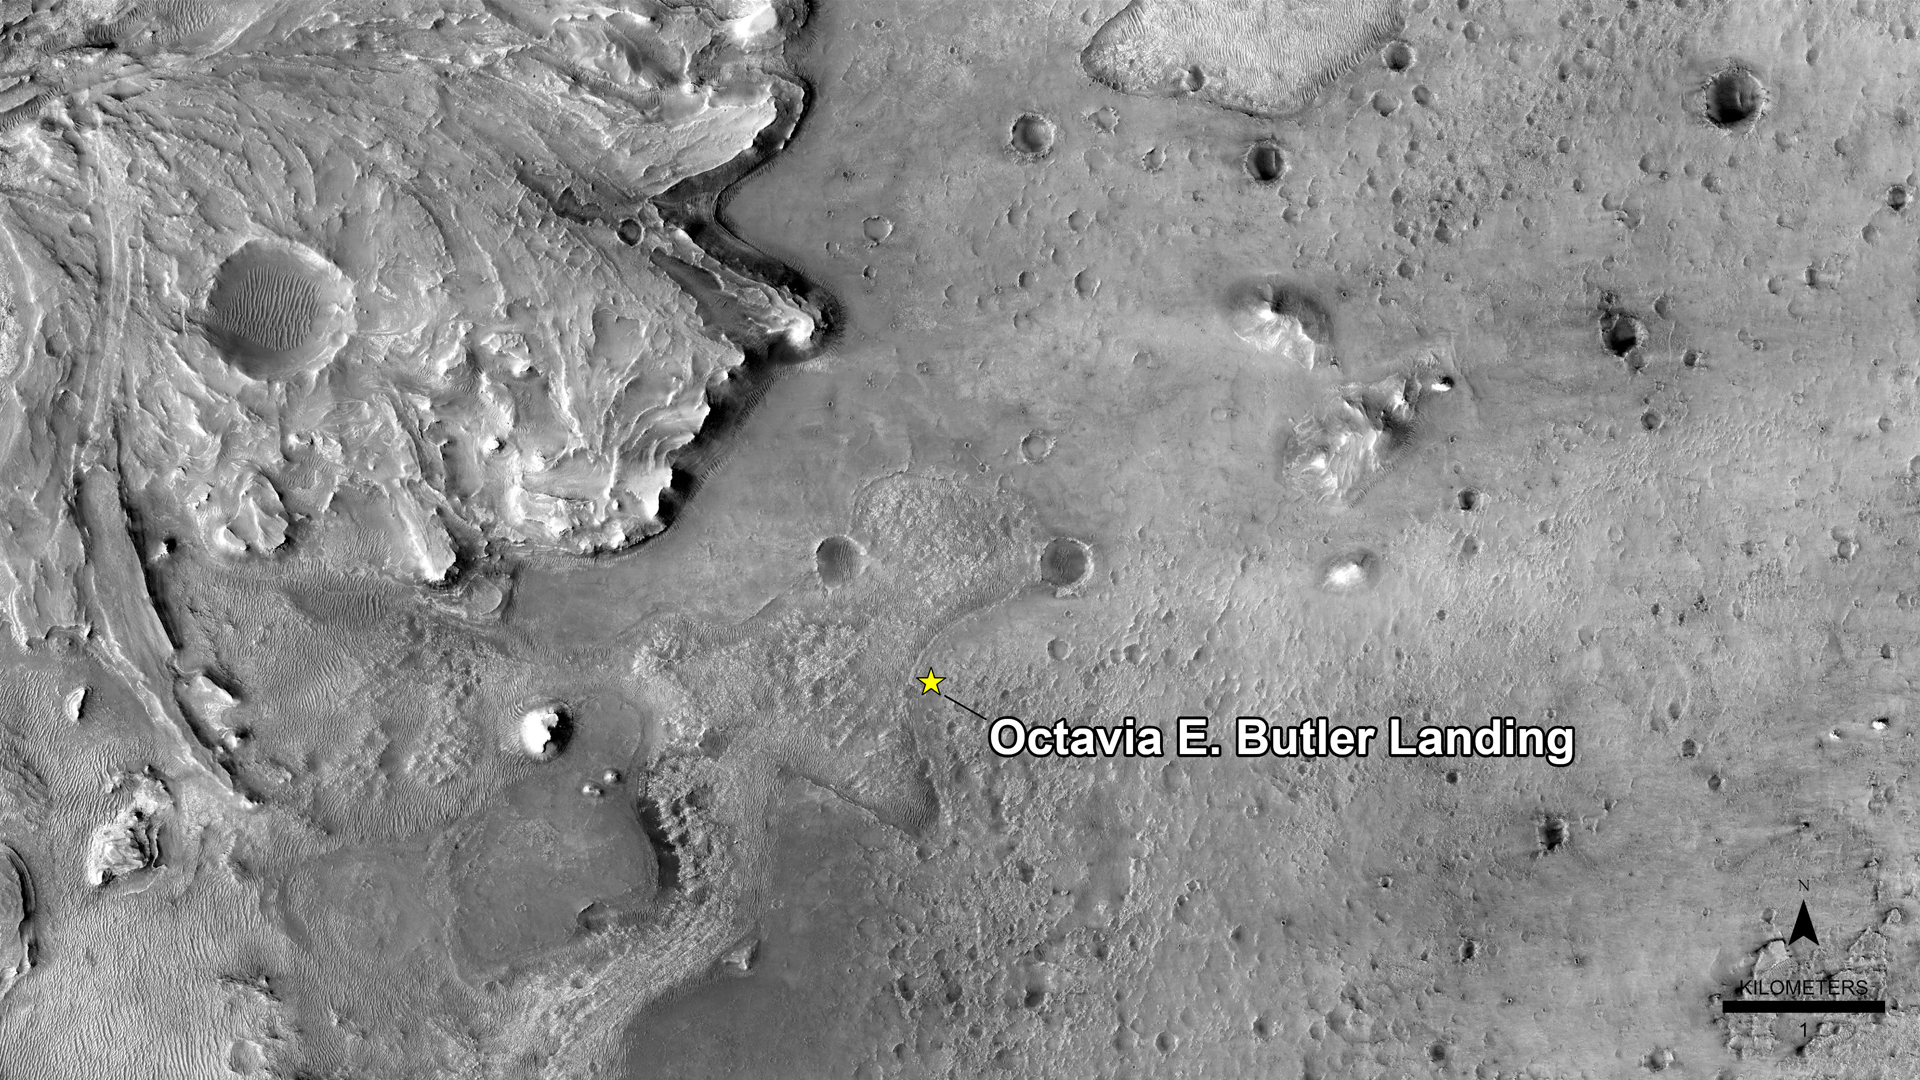

Welcome to Octavia E. Butler Landing

NASA has named the landing site of the agency’s Perseverance rover “Octavia E. Butler Landing,” after the science fiction author Octavia E. Butler. The landing location is marked with a star in this image from the High Resolution Imaging Experiment (HiRISE) camera aboard NASA’s Mars Reconnaissance Orbiter (MRO).

MRO’s mission is managed by NASA’s Jet Propulsion Laboratory, a division of Caltech in Pasadena, California, for NASA’s Science Mission Directorate. Lockheed Martin Space in Denver built the spacecraft. The University of Arizona in Tucson provided and operates HiRISE.

A key objective for Perseverance’s mission on Mars is astrobiology, including the search for signs of ancient microbial life. The rover will characterize the planet’s geology and past climate, pave the way for human exploration of the Red Planet, and be the first mission to collect and cache Martian rock and regolith (broken rock and dust).

Subsequent NASA missions, in cooperation with ESA (European Space Agency), would send spacecraft to Mars to collect these sealed samples from the surface and return them to Earth for in-depth analysis.

The Mars 2020 Perseverance mission is part of NASA’s Moon to Mars exploration approach, which includes Artemis missions to the Moon that will help prepare for human exploration of the Red Planet.

JPL built and manages operations of the Perseverance rover.

Credit: NASA/JPL-Caltech/University of Arizona